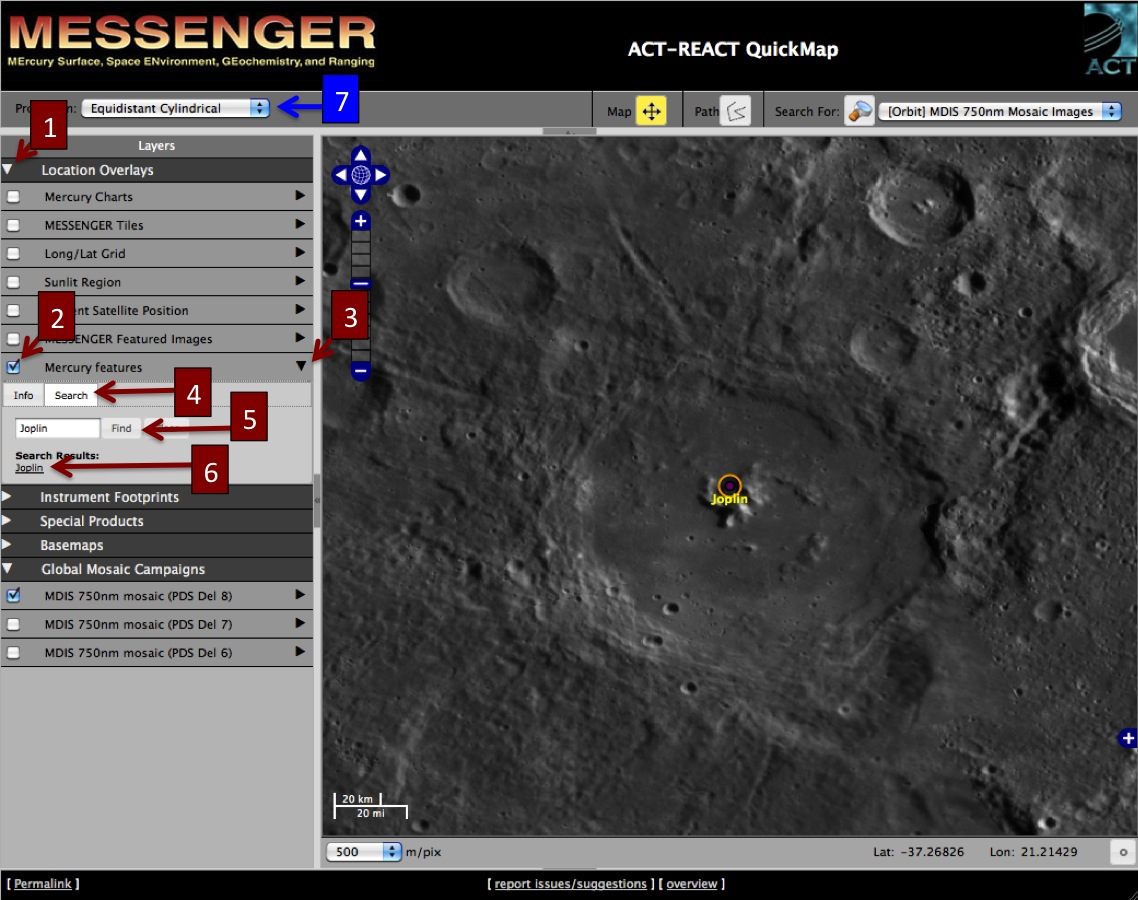

How to Locate the Newly Named Craters

The above image is a view of the QuickMap tool, available from the “Explore Orbital Data with QuickMap” button on the left side of this page. You can easily locate the nine newly named craters on Mercury by following these simple steps:

First, open QuickMap. Then:

1) Click on the triangle to the left of “Location Overlays” (1 in above image)
2) Click on the box to the left of “Mercury features” (2 in above image)
3) Click on the triangle to the right of “Mercury features” (3 in above image)
4) Click on the tab labeled “Search” (4 in above image)
5) Type the name of a newly named crater into the box and click on “Find” (5 in above image)
6) Click on the crater name and QuickMap will take you there! (6 in above image)

Have fun exploring Mercury’s newly named craters and much more!

[As a note, the newly named craters Disney, Kobro, and Komeda are located in Mercury’s southern region and may be easier to explore by changing the map projection to “South Polar Stereographic.” (7 in the above image)]

The MESSENGER spacecraft is the first ever to orbit the planet Mercury, and the spacecraft’s seven scientific instruments and radio science investigation are unraveling the history and evolution of the Solar System’s innermost planet. Visit the Why Mercury? section of this website to learn more about the key science questions that the MESSENGER mission is addressing. During the one-year primary mission, MDIS acquired 88,746 images and extensive other data sets. MESSENGER is now in a year-long extended mission, during which plans call for the acquisition of more than 80,000 additional images to support MESSENGER’s science goals.

For information regarding the use of images, see the MESSENGER image use policy.

Credit: NASA/Johns Hopkins University Applied Physics Laboratory/Carnegie Institution of Washington